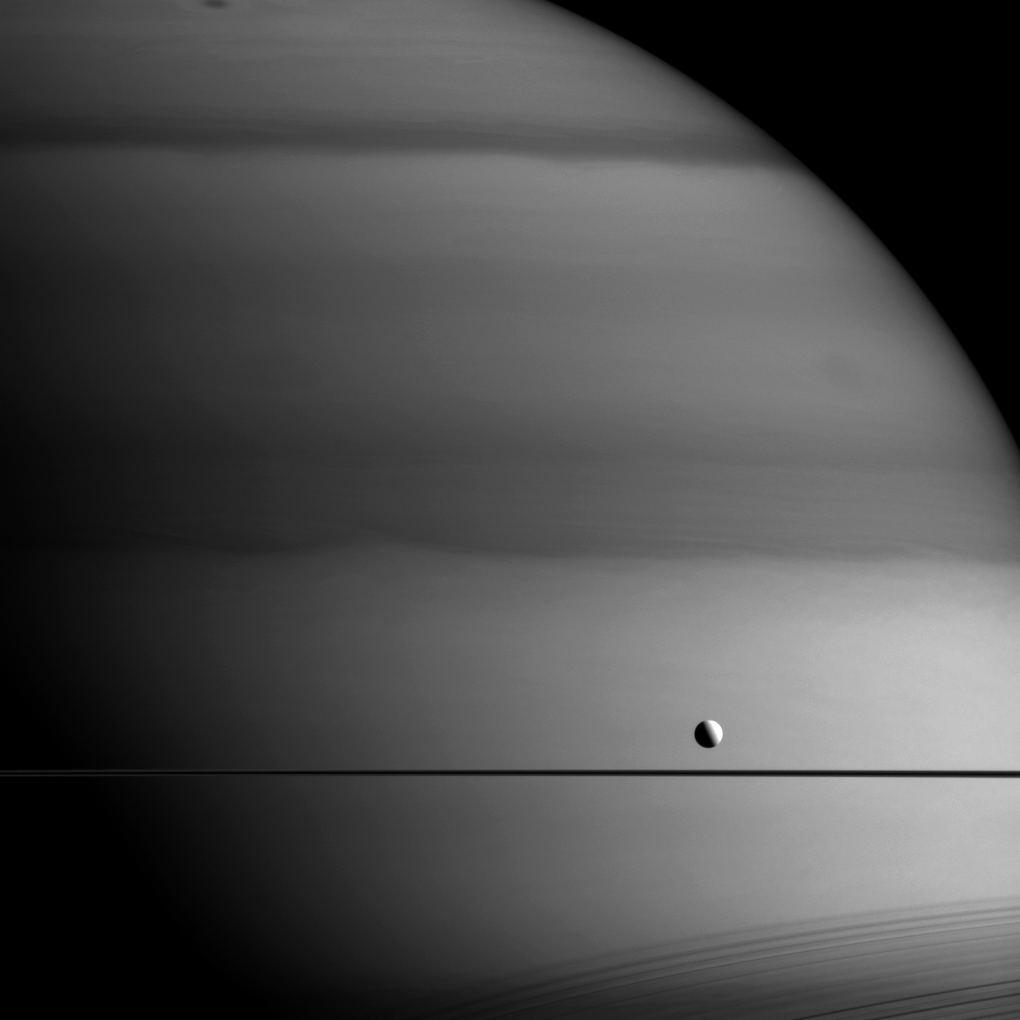

Methane Painting

Why does Saturn look like it’s been painted with a dark brush in this infrared image, but Dione looks untouched? Perhaps an artist with very specific tastes in palettes?

The answer is methane. This image was taken in a wavelength that is absorbed by methane. Dark areas seen here on Saturn are regions with thicker clouds, where light has to travel through more methane on its way into and back out of the atmosphere. Since Dione (698 miles or 1,123 kilometers across) doesn’t have an atmosphere rich in methane the way Saturn does, it does not experience similar absorption — the sunlight simply bounces off its icy surface.

Shadows of the rings are seen cast onto the planet at lower right.

This view looks toward Saturn from the unilluminated side of the rings, about 0.3 degrees below the ring plane. The image was taken with the Cassini spacecraft wide-angle camera on May 27, 2015 using a spectral filter which preferentially admits wavelengths of near-infrared light centered at 728 nanometers.

The view was acquired at a distance of approximately 618,000 miles (994,000 kilometers) from Saturn and at a Sun-Saturn-spacecraft, or phase, angle of 84 degrees. Image scale is 37 miles (59 kilometers) per pixel.

The Cassini mission is a cooperative project of NASA, ESA (the European Space Agency) and the Italian Space Agency. The Jet Propulsion Laboratory, a division of the California Institute of Technology in Pasadena, manages the mission for NASA’s Science Mission Directorate, Washington. The Cassini orbiter and its two onboard cameras were designed, developed and assembled at JPL. The imaging operations center is based at the Space Science Institute in Boulder, Colorado.

Credit: NASA/JPL-Caltech/Space Science Institute